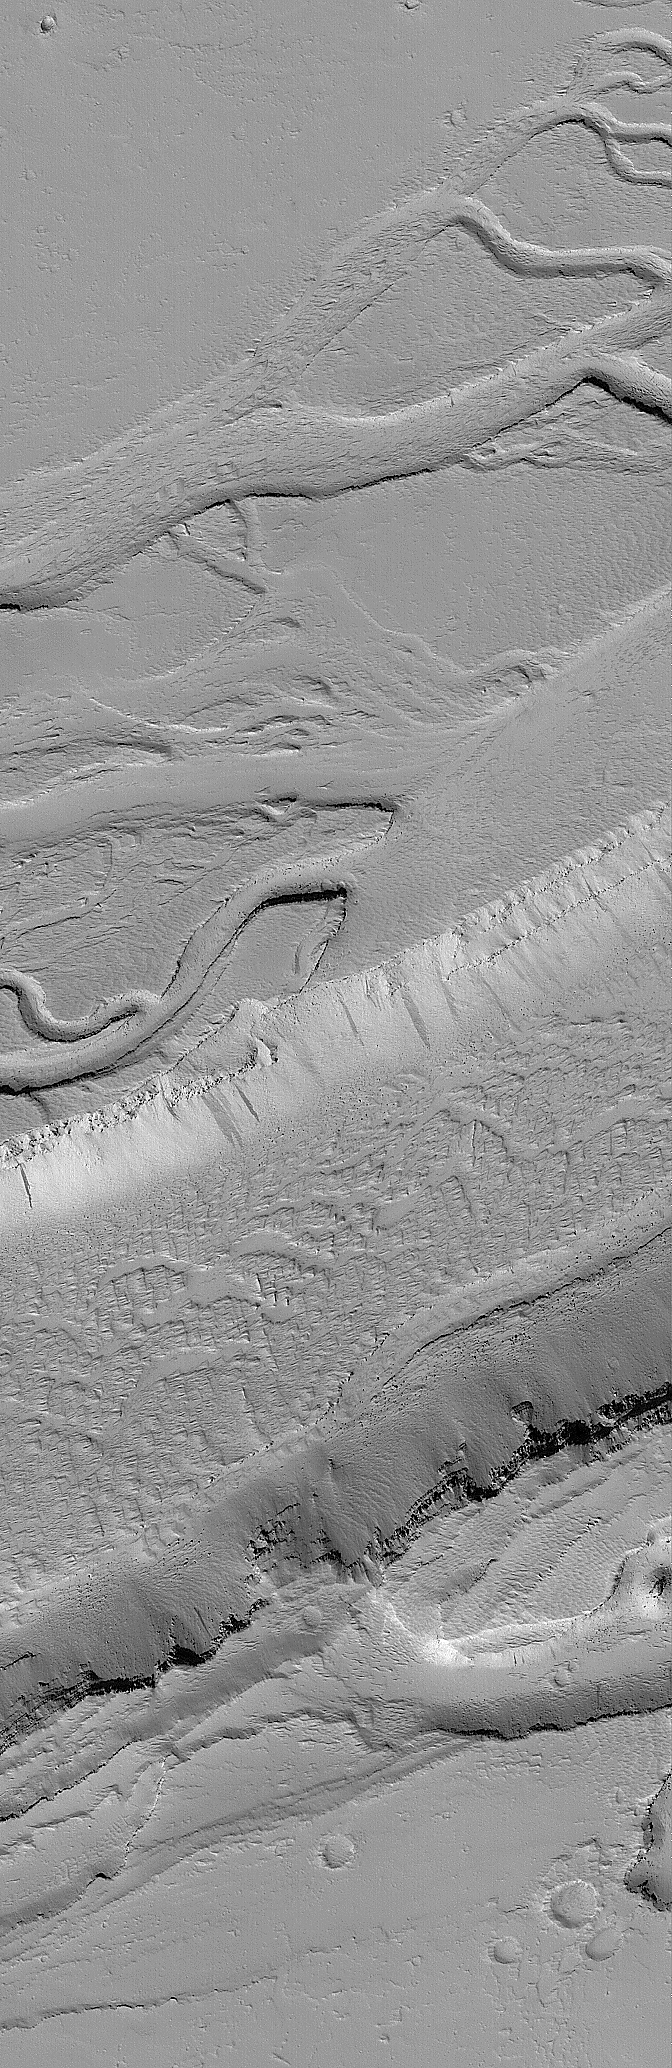

Designer Troughs

11 June 2006
This Mars Global Surveyor (MGS) Mars Orbiter Camera (MOC) image shows a wide, flat-floored trough flanked by several smaller, branching troughs in the Olympica Fossae region of Mars. Dark- and intermediate-toned slope streaks — created by dry avalanches of dust — occur on the trough walls.

Location near: 25.1°N, 113.8°W
Image width: ~3 km (~1.9 mi)
Illumination from: lower left
Season: Northern Winter

Credit: NASA/JPL/Malin Space Science Systems